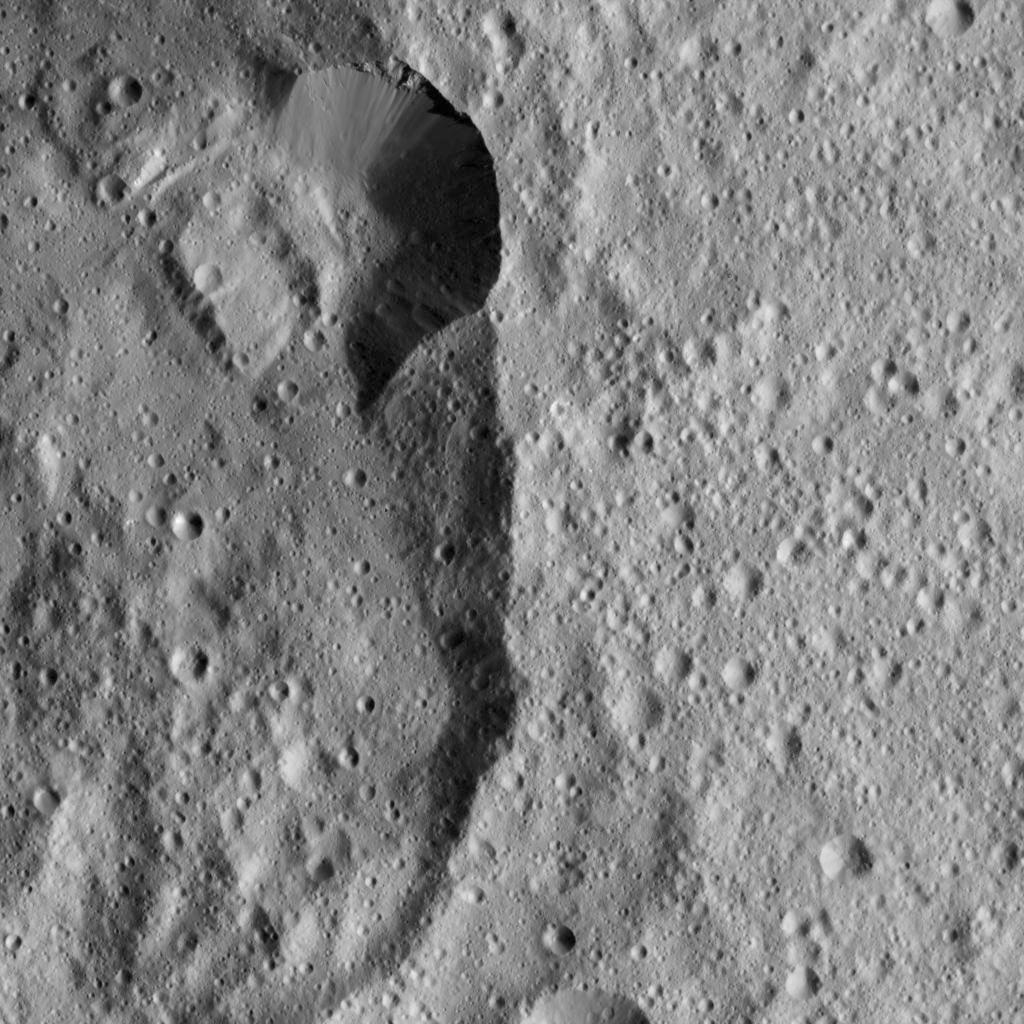

Dawn LAMO Image 16

This view from NASA’s Dawn spacecraft shows a section of Jarimba Crater on Ceres. A portion of the crater rim near top center appears much sharper, with smoother walls, than elsewhere.

The image is centered at approximately 24 degrees south latitude, 22 degrees east longitude. Jarimba is 43 miles (69 kilometers) in diameter.

Dawn’s mission is managed by JPL for NASA’s Science Mission Directorate in Washington. Dawn is a project of the directorate’s Discovery Program, managed by NASA’s Marshall Space Flight Center in Huntsville, Alabama. UCLA is responsible for overall Dawn mission science. Orbital ATK, Inc., in Dulles, Virginia, designed and built the spacecraft. The German Aerospace Center, the Max Planck Institute for Solar System Research, the Italian Space Agency and the Italian National Astrophysical Institute are international partners on the mission team.

Credit: NASA/JPL-Caltech/UCLA/MPS/DLR/IDA